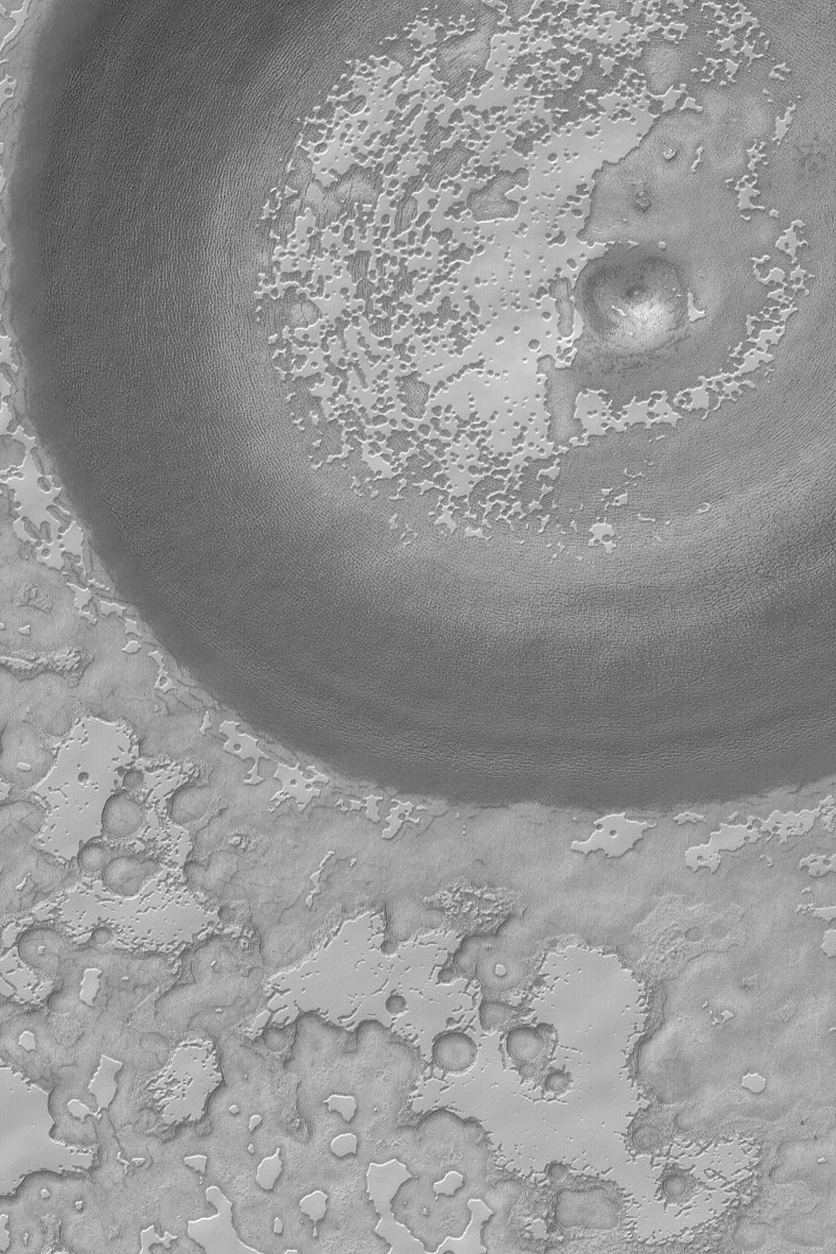

Exhuming South Polar Crater

7 February 2004
The large, circular feature in this image is an old meteor impact crater. The crater is larger than the 3 kilometers-wide (1.9 miles-wide) Mars Global Surveyor (MGS) Mars Orbiter Camera (MOC) image, thus only part of the crater is seen. The bright mesas full of pits and holes–in some areas resembling swiss cheese–are composed of frozen carbon dioxide. In this summertime view, the mesa slopes and pit walls are darkened as sunlight causes some of the ice to sublime away. At one time in the past, the crater shown here may have been completely covered with carbon dioxide ice, but, over time, it has been exhumed as the ice sublimes a little bit more each summer. The crater is located near 86.8°S, 111.6°W. Sunlight illuminates this scene from the upper left.

Credit: NASA/JPL/Malin Space Science Systems